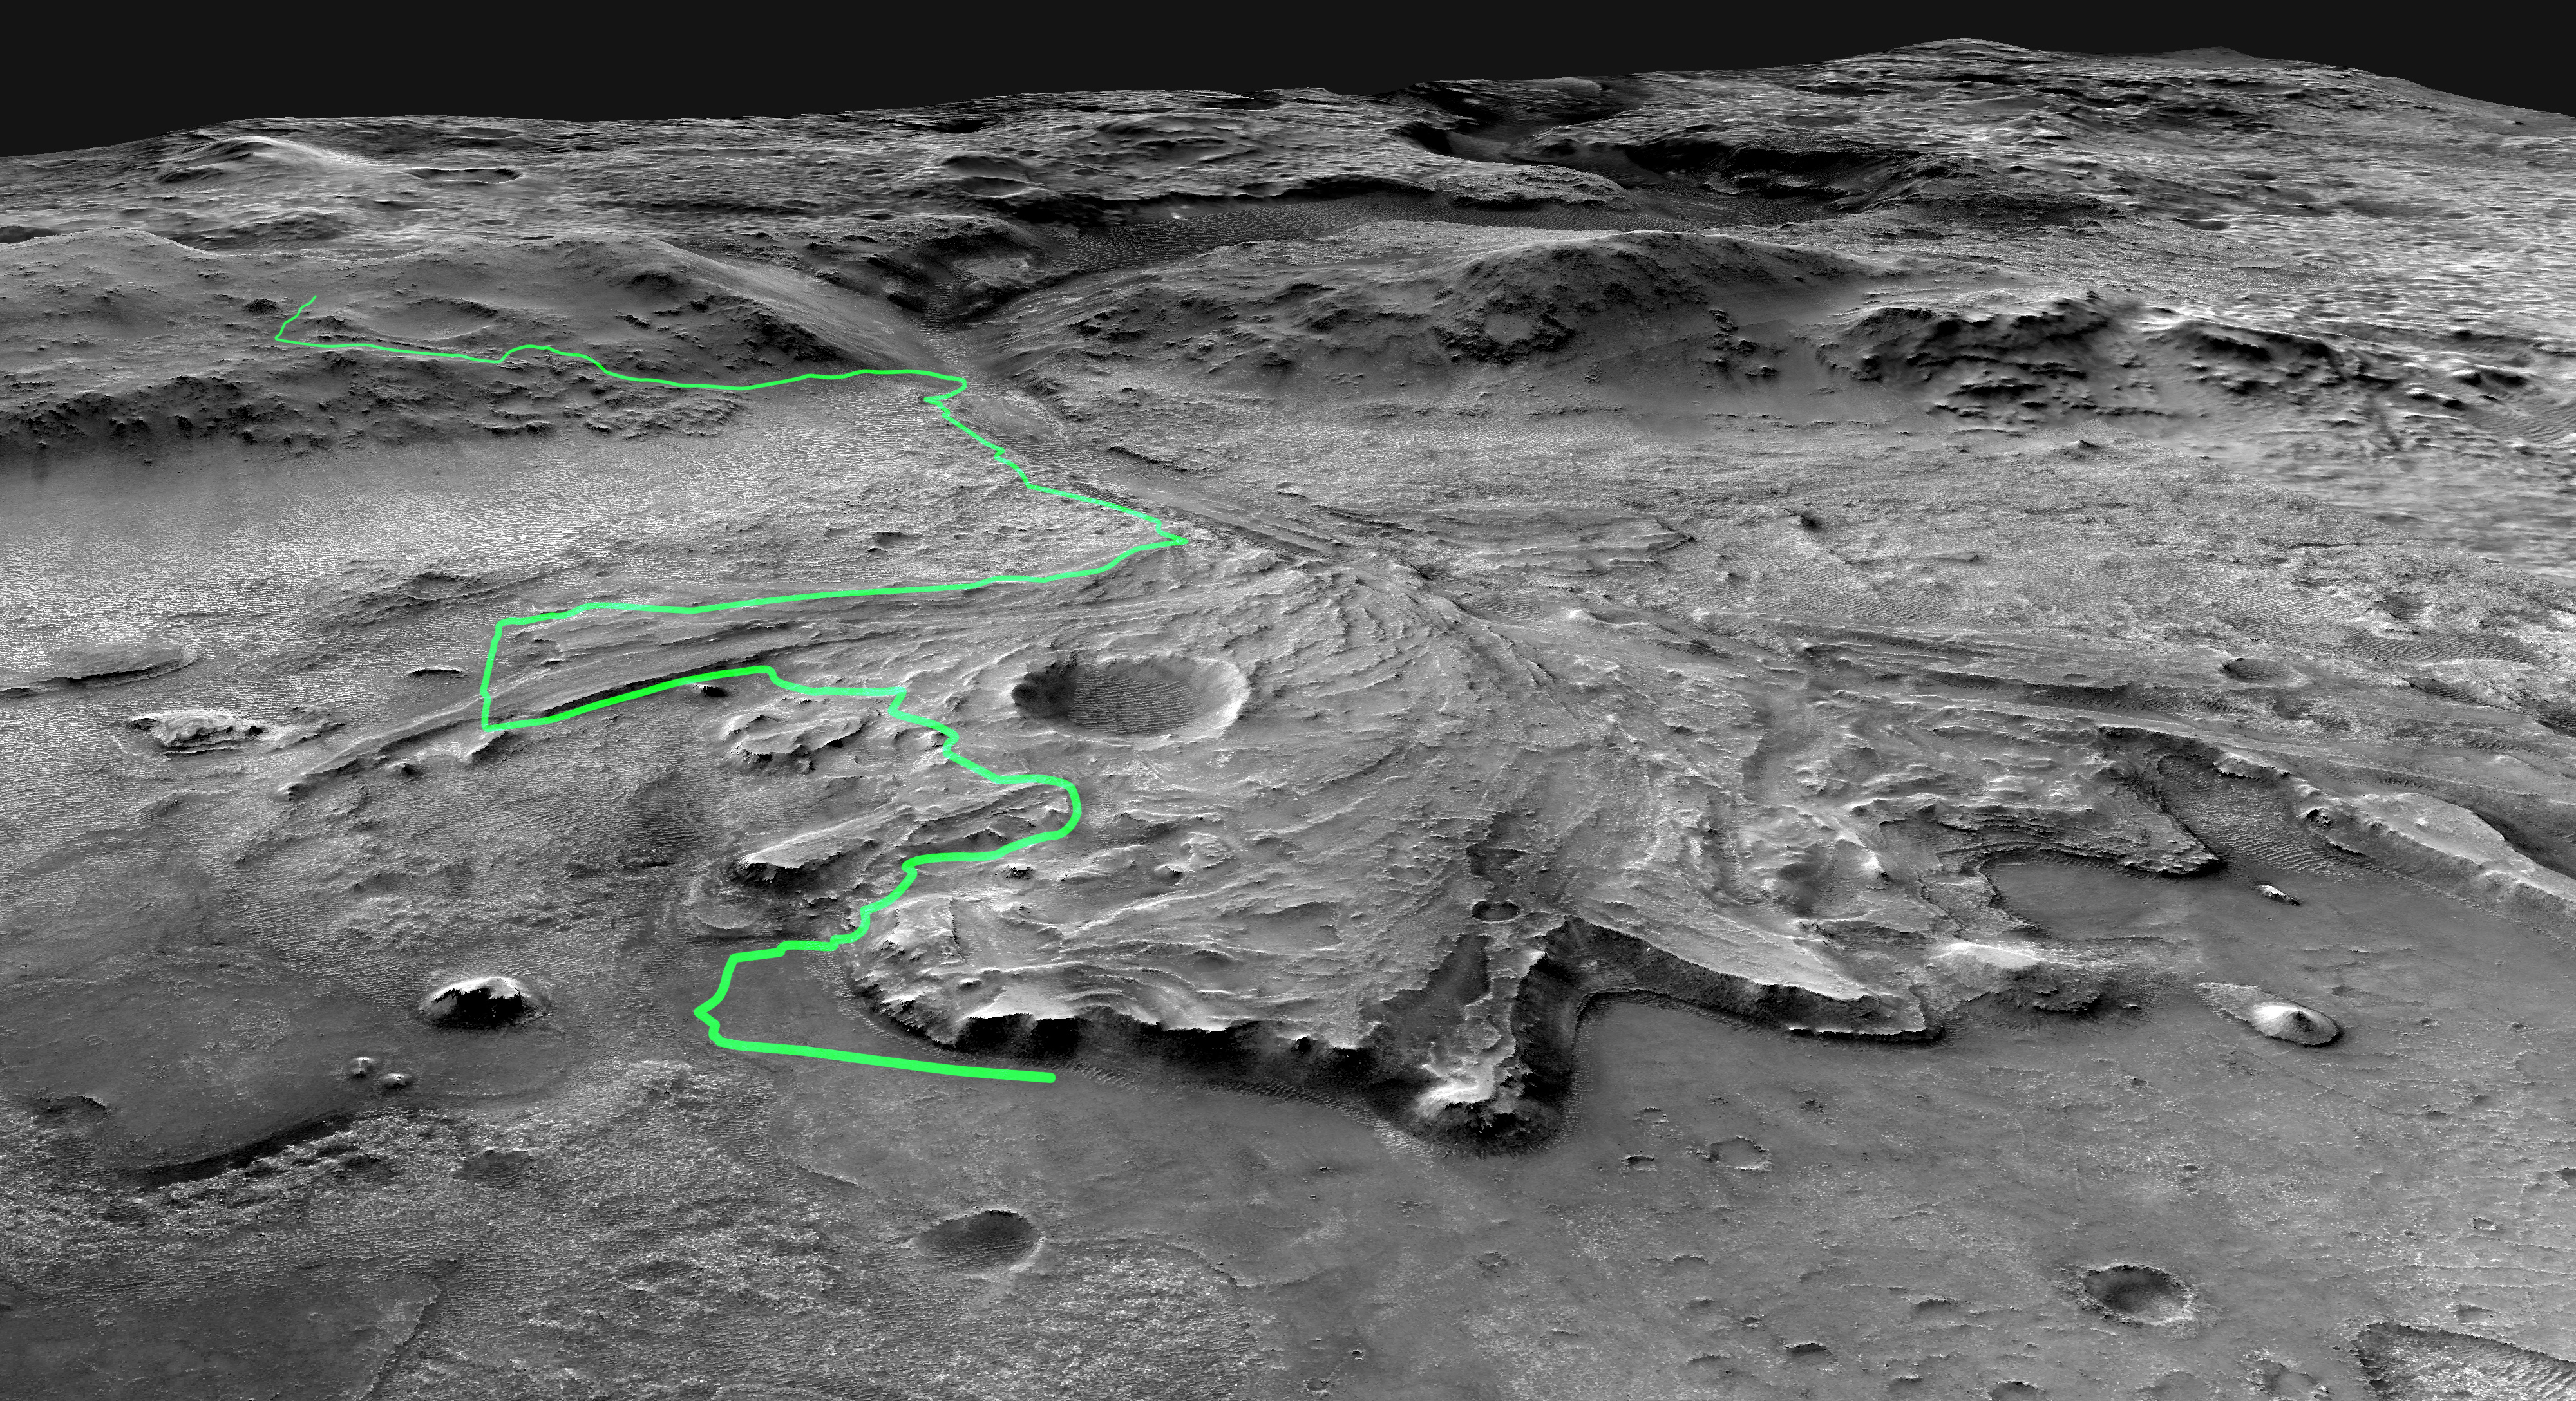

Possible Path for Perseverance Rover

This annotated mosaic depicts a possible route the Mars 2020 Perseverance rover could take across Jezero Crater as it investigates several ancient environments that may have once been habitable. The route begins at the cliffs defining the base of a delta produced by a river as it flowed into a lake that once filled the crater. The path then traverses up and across the delta toward possible ancient shoreline deposits, and then climbs the 2,000-foot-high (610-meter-high) crater rim to explore the surrounding plains. About half of this traverse could be completed in Perseverance’s prime mission (one Mars year, or two Earth years). For reference, the prominent crater near the center of the image is about 0.6 miles (1 kilometer) across.

This mosaic is composed of multiple precisely aligned images from the Context Camera on the Mars Reconnaissance Orbiter and has a resolution of 20 meet (6 meters) per pixel.

A division of Caltech in Pasadena, California, NASA’s Jet Propulsion Laboratory built and will manage operations of the Mars 2020 Perseverance rover for the agency.

Credit: NASA/JPL-Caltech